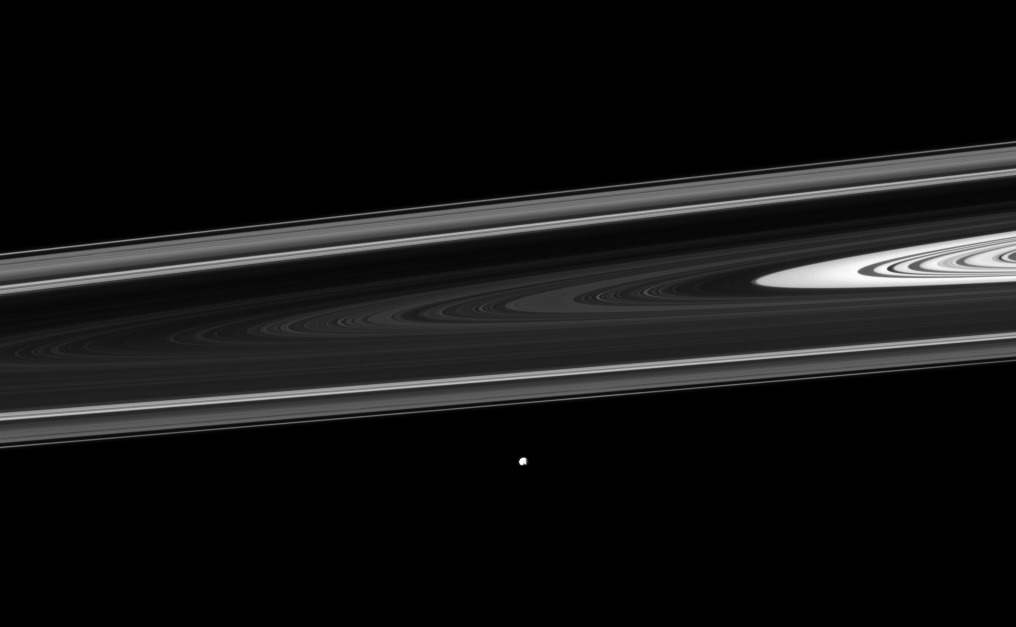

Epimetheus Beyond Rings

The Cassini spacecraft watches Saturn’s small moon Epimetheus orbiting beyond the planet’s rings.

See PIA09813 and PIA06226 for closer views of this moon. Epimetheus (70 miles, or 113 kilometers across) orbits beyond the thin F ring near the bottom center of this view and is farther from the spacecraft than the rings are here. This view looks toward the southern, unilluminated side of the rings from about 1 degree below the ringplane.

The image was taken in visible light with the Cassini spacecraft narrow-angle camera on Dec. 30, 2011. The view was acquired at a distance of approximately 1.5 million miles (2.4 million kilometers) from Epimetheus. Image scale is 9 miles (14 kilometers) per pixel.

The Cassini-Huygens mission is a cooperative project of NASA, the European Space Agency and the Italian Space Agency. The Jet Propulsion Laboratory, a division of the California Institute of Technology in Pasadena, manages the mission for NASA’s Science Mission Directorate, Washington, D.C. The Cassini orbiter and its two onboard cameras were designed, developed and assembled at JPL. The imaging operations center is based at the Space Science Institute in Boulder, Colo.

Credit: NASA/JPL-Caltech/Space Science Institute